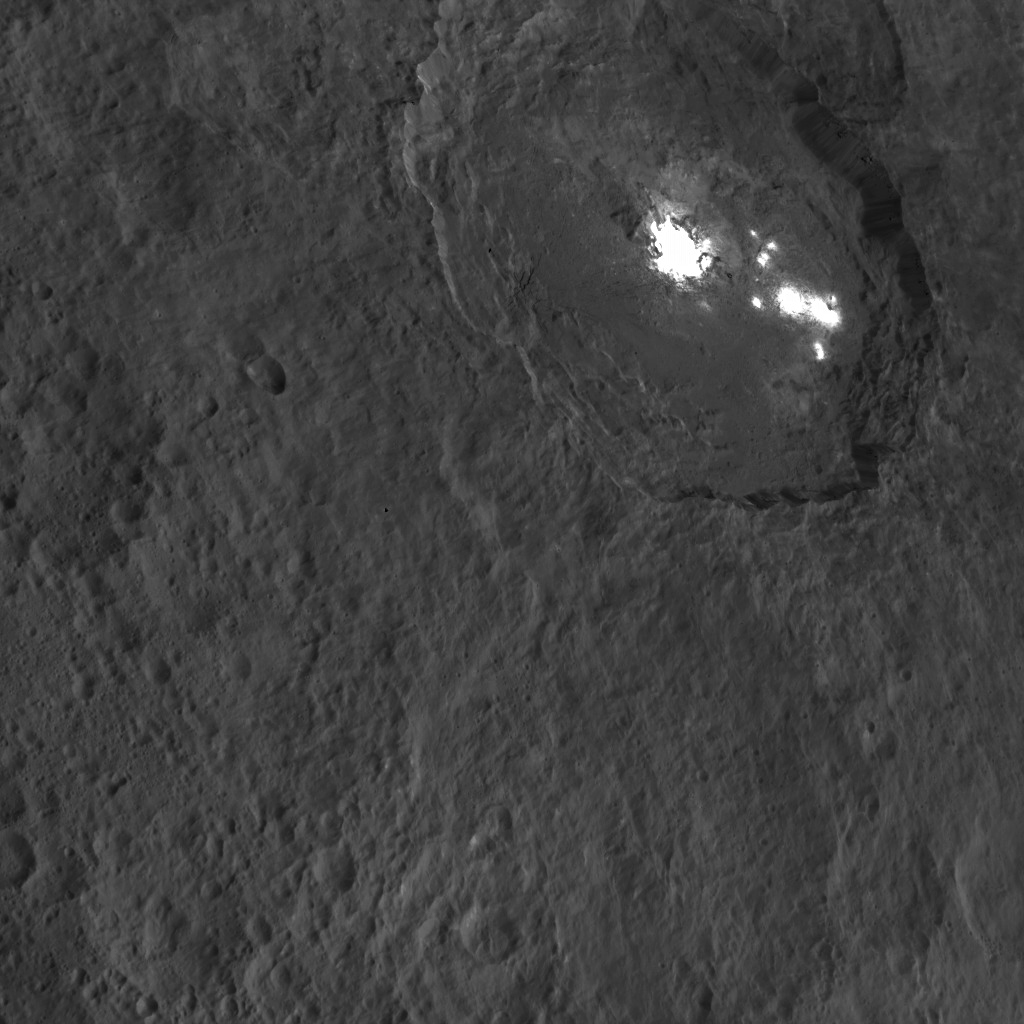

Dawn HAMO Image 69

One of the most intriguing features on Ceres, Occator crater, is seen in this oblique view from NASA’s Dawn spacecraft. This crater is 60 miles (90 kilometers) across and 2 miles (4 kilometers) deep, and is home to the brightest areas on Ceres.

This image was acquired from an altitude of 915 miles (1,470 kilometers). Dawn took this image on Oct. 18, 2015.

Dawn’s mission is managed by JPL for NASA’s Science Mission Directorate in Washington. Dawn is a project of the directorate’s Discovery Program, managed by NASA’s Marshall Space Flight Center in Huntsville, Alabama. UCLA is responsible for overall Dawn mission science. Orbital ATK, Inc., in Dulles, Virginia, designed and built the spacecraft. The German Aerospace Center, the Max Planck Institute for Solar System Research, the Italian Space Agency and the Italian National Astrophysical Institute are international partners on the mission team.

Credit: NASA/JPL-Caltech/UCLA/MPS/DLR/IDA